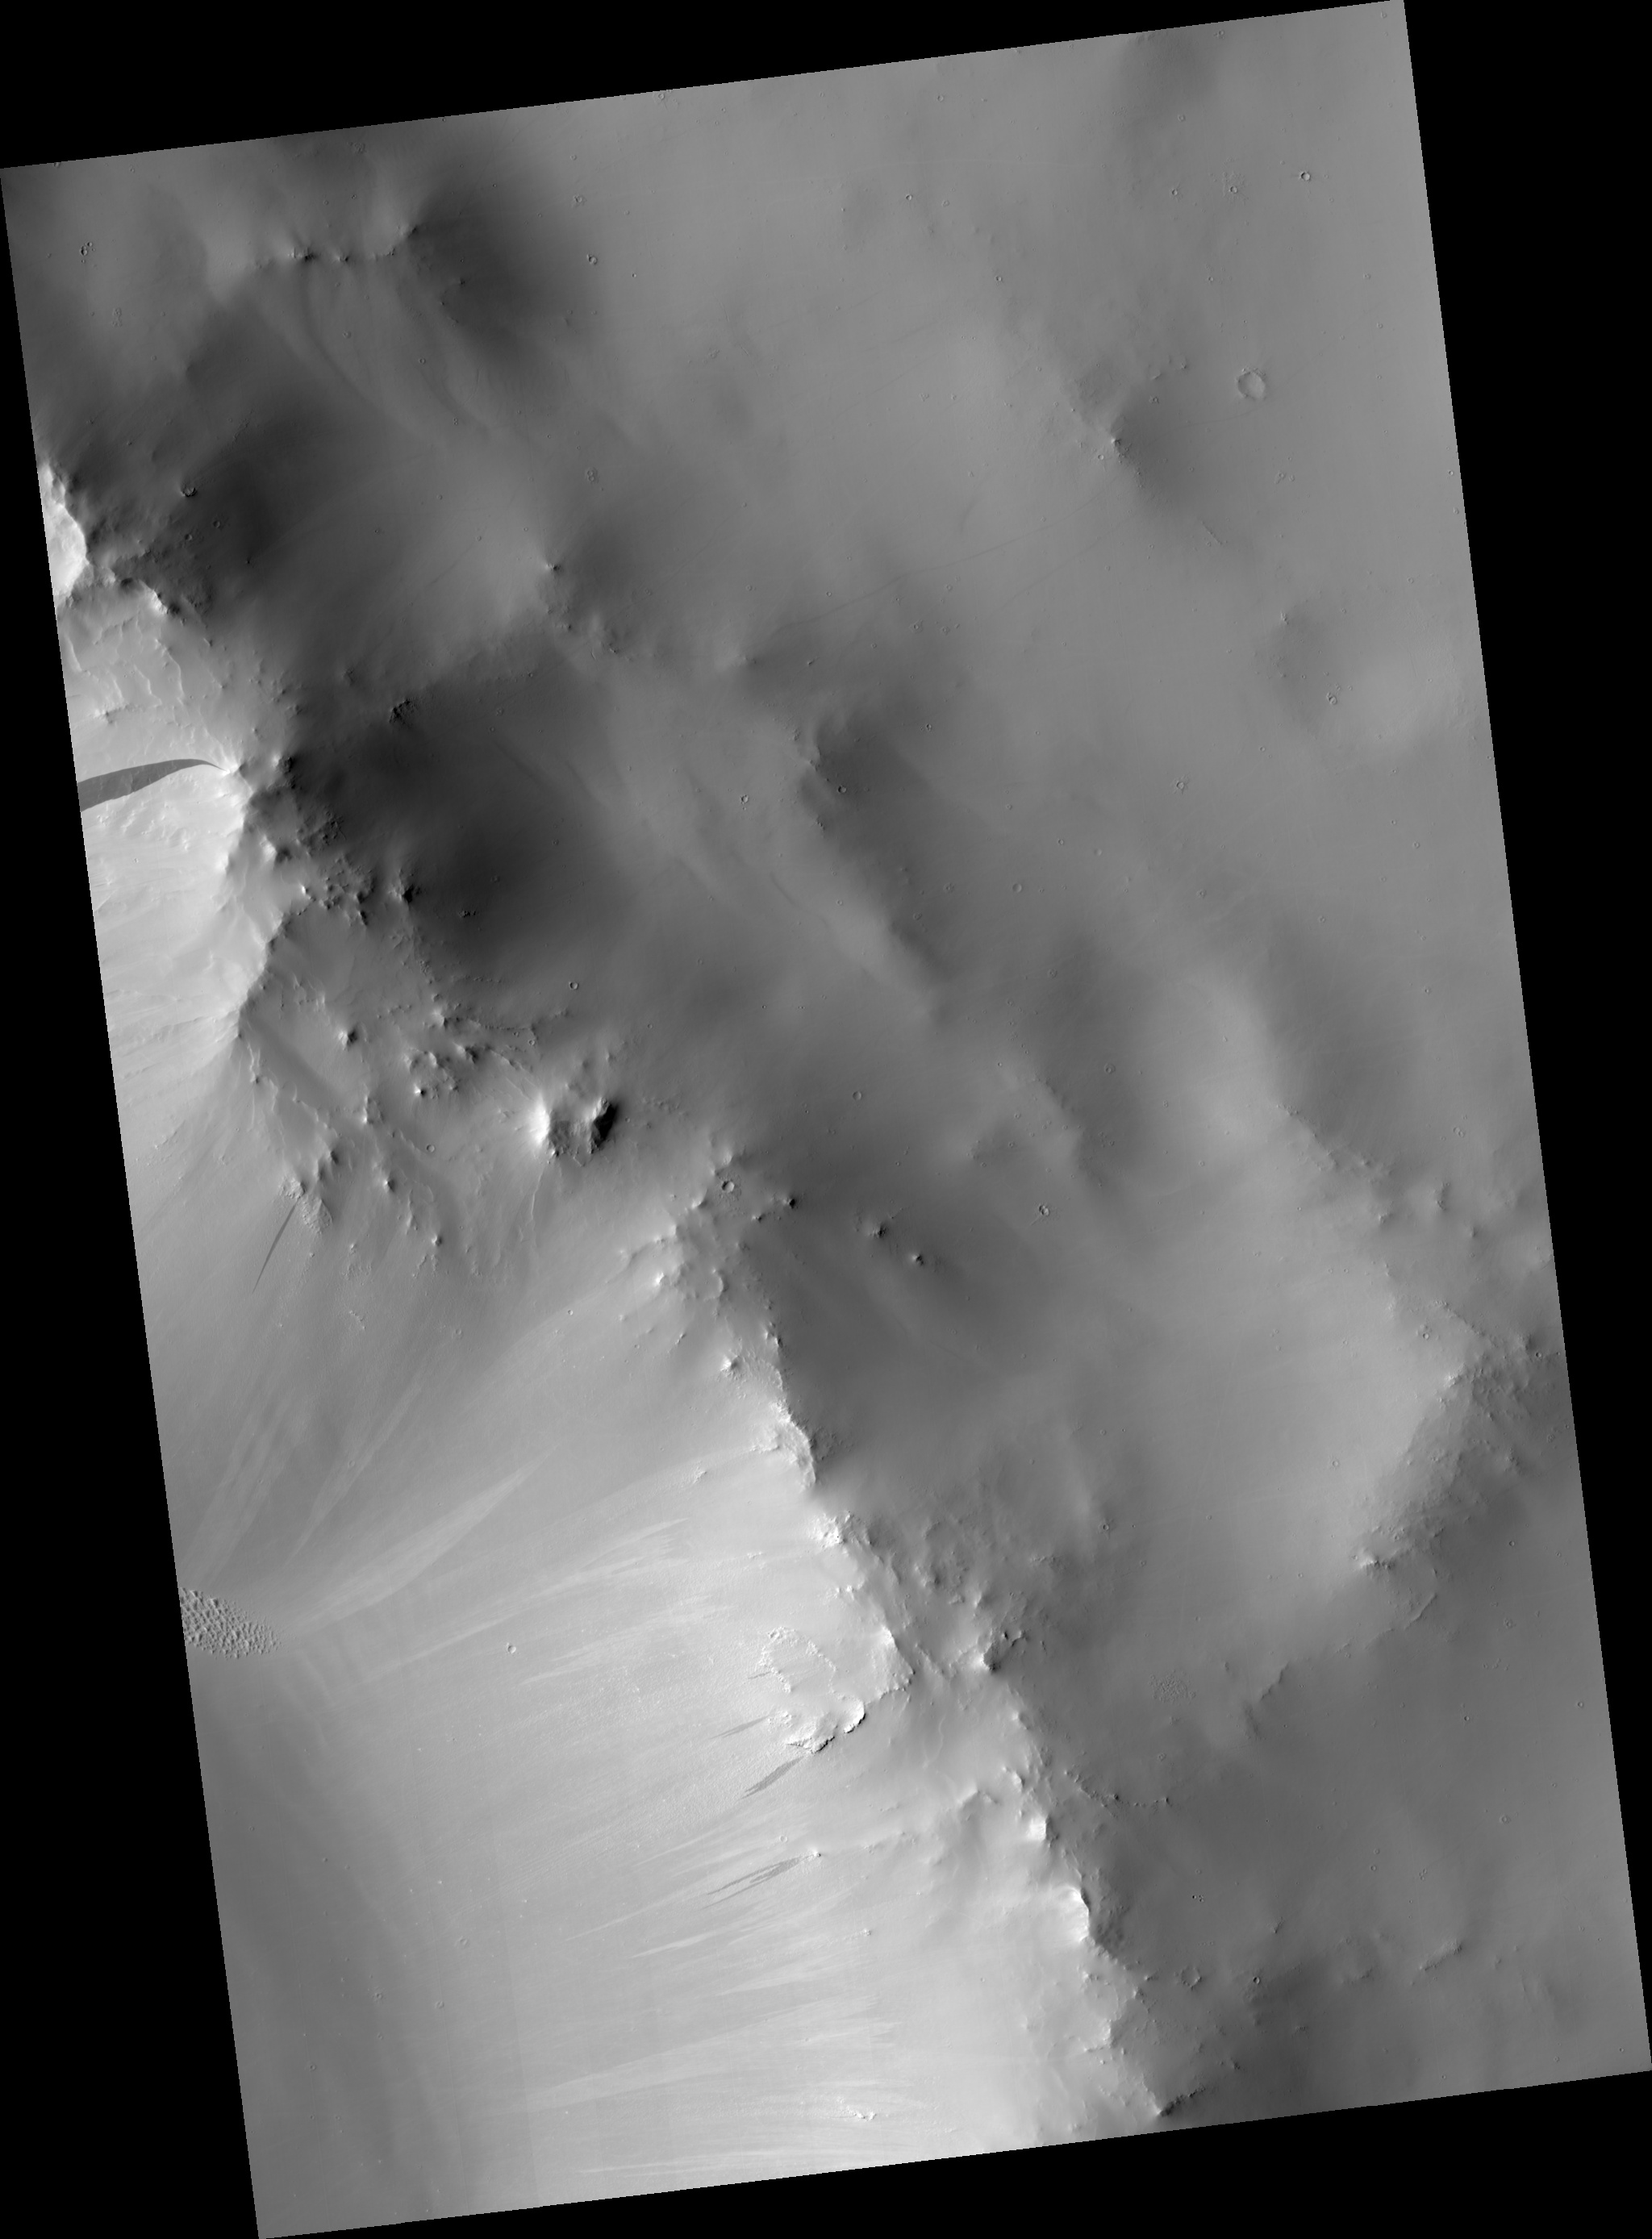

Slope Streaks in Terra Sabaea

Figure 1

This HiRISE image shows the rim of a crater in the region of Terra Sabaea in the northern hemisphere of Mars.

The subimage (figure 1) is a close-up view of the crater rim revealing dark and light-toned slope streaks. Slope streak formation is among the few known processes currently active on Mars. While their mechanism of formation and triggering is debated, they are most commonly believed to form by downslope movement of extremely dry sand or very fine-grained dust in an almost fluidlike manner (analogous to a terrestrial snow avalanche) exposing darker underlying material.

Other ideas include the triggering of slope streak formation by possible concentrations of near-surface ice or scouring of the surface by running water from aquifers intercepting slope faces, spring discharge (perhaps brines), and/or hydrothermal activity.

Several of the slope streaks in the subimage, particularly the three longest darker streaks, show evidence that downslope movement is being diverted around obstacles such as large boulders. Several streaks also appear to originate at boulders or clumps of rocky material.

In general, the slope streaks do not have large deposits of displaced material at their downslope ends and do not run out onto the crater floor suggesting that they have little reserve kinetic energy. The darkest slope streaks are youngest and can be seen to cross cut and superpose older and lighter-toned streaks. The lighter-toned streaks are believed to be dark streaks that have lightened with time as new dust is deposited on their surface.

Observation Geometry
Image PSP_001808_1875 was taken by the High Resolution Imaging Science Experiment (HiRISE) camera onboard the Mars Reconnaissance Orbiter spacecraft on 15-Dec-2006. The complete image is centered at 7.4 degrees latitude, 47.0 degrees East longitude. The range to the target site was 272.1 km (170.1 miles). At this distance the image scale is 54.4 cm/pixel (with 2 x 2 binning) so objects ~163 cm across are resolved. The image shown here has been map-projected to 50 cm/pixel and north is up. The image was taken at a local Mars time of 03:36 PM and the scene is illuminated from the west with a solar incidence angle of 53 degrees, thus the sun was about 37 degrees above the horizon. At a solar longitude of 150.7 degrees, the season on Mars is Northern Summer.

NASA’s Jet Propulsion Laboratory, a division of the California Institute of Technology in Pasadena, manages the Mars Reconnaissance Orbiter for NASA’s Science Mission Directorate, Washington. Lockheed Martin Space Systems, Denver, is the prime contractor for the project and built the spacecraft. The High Resolution Imaging Science Experiment is operated by the University of Arizona, Tucson, and the instrument was built by Ball Aerospace and Technology Corp., Boulder, Colo.

Credit: NASA/JPL/Univ. of Arizona